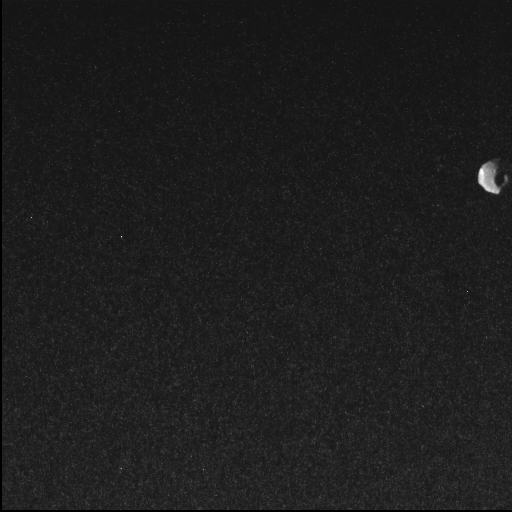

NASA’S Juno Misson Captures Jupiter Moon Thebe

NASA’s Juno spacecraft captured this view of Thebe, the second largest of Jupiter’s inner moons, during a close pass on May 1, 2026. The spacecraft’s Stellar Reference Unit (SRU) captured this image from a distance of approximately 3,100 miles (5,000 kilometers) at a resolution of about 1.9 miles (3 kilometers) per pixel.

Thebe resides at the outer edge of Jupiter’s faint ring system and is believed to play a role in the formation of the planet’s “gossamer” ring through the shedding of dust.

While the SRU’s primary function is to image star fields for navigation, its high sensitivity in low-light conditions makes it a powerful secondary science instrument. The SRU has previously been used to discover “shallow lightning” in Jupiter’s atmosphere and to image the planet’s ring system.

A division of Caltech in Pasadena, California, JPL manages the Juno mission for the principal investigator, Scott J. Bolton, of the Southwest Research Institute in San Antonio. Juno is part of NASA’s New Frontiers Program, which is managed at NASA’s Marshall Space Flight Center in Huntsville, Alabama, for the agency’s Science Mission Directorate in Washington.

Credit: NASA/JPL-Caltech